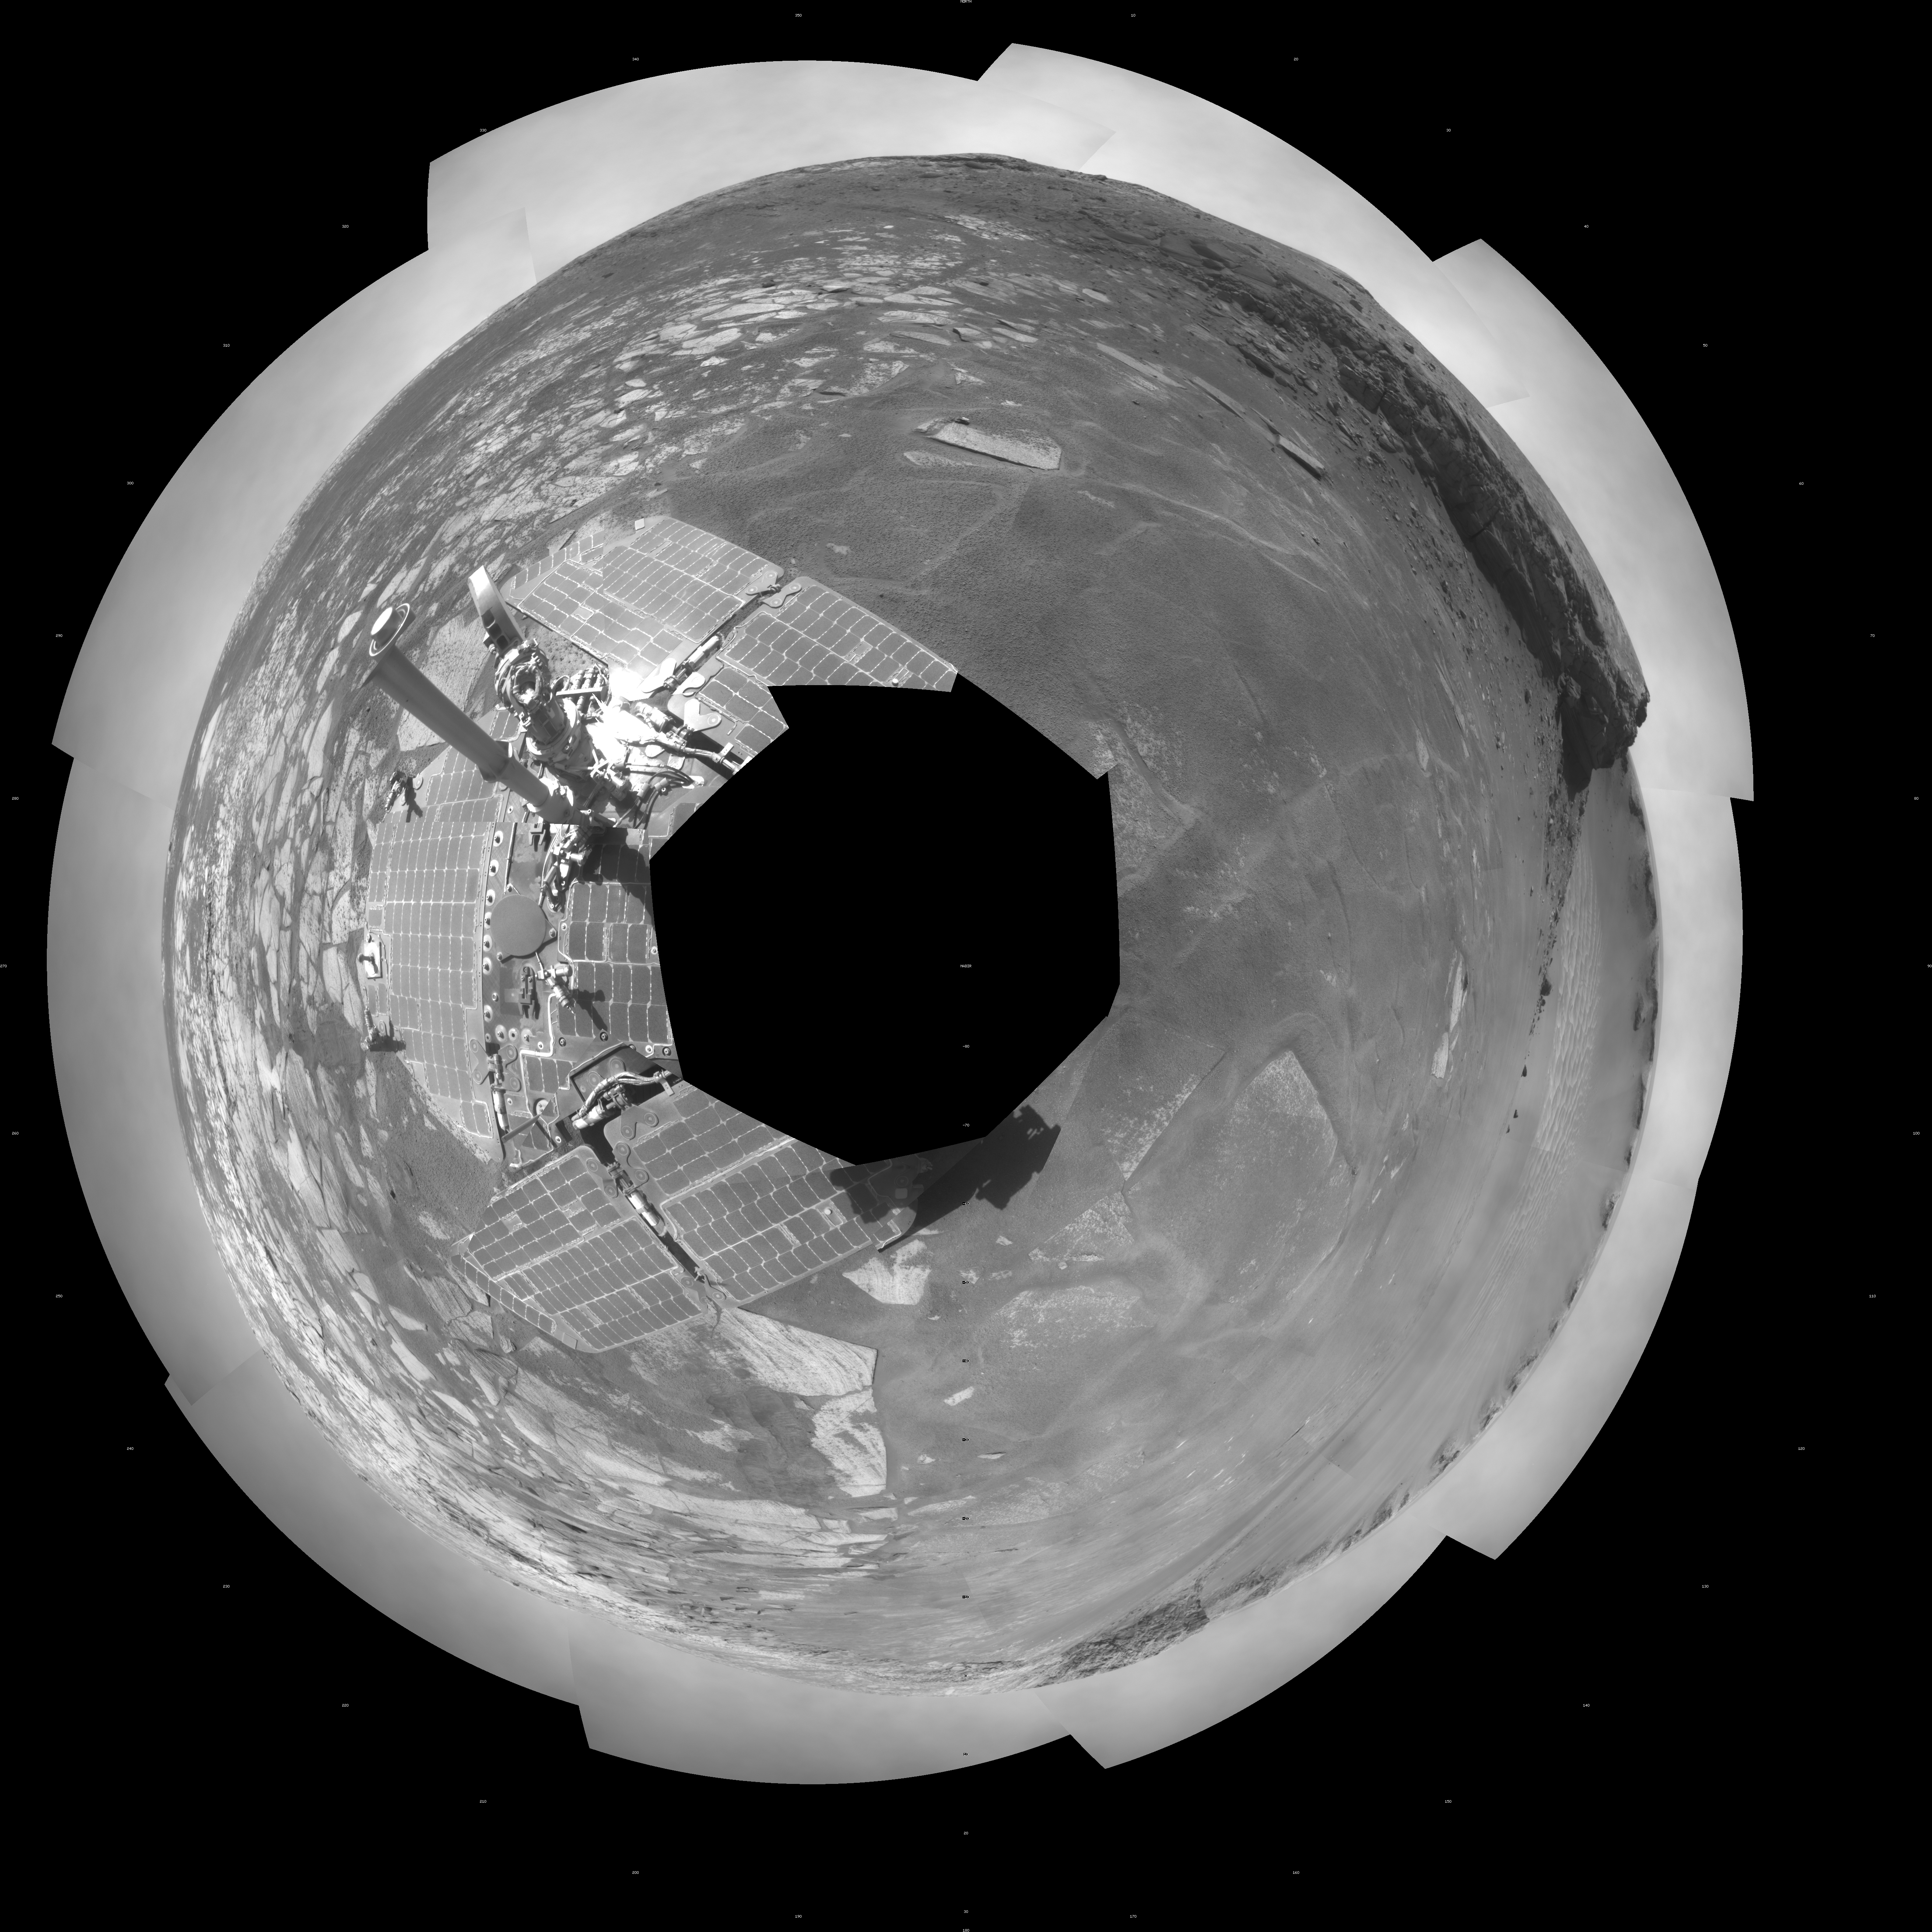

Opportunity View During Exploration in ‘Duck Bay,’ Sols 1506-1510 (Polar)

NASA’s Mars Exploration Rover Opportunity used its navigation camera to take the images combined into this full-circle view of the rover’s surroundings on the 1,506th through 1,510th Martian days, or sols, of Opportunity’s mission on Mars (April 19-23, 2008). North is at the top.

This view is presented as a polar projection with geometric seam correction.

The site is within an alcove called “Duck Bay” in the western portion of Victoria Crater. Victoria Crater is about 800 meters (half a mile) wide. Opportunity had descended into the crater at the top of Duck Bay 7 months earlier. By the time the rover acquired this view, it had examined rock layers inside the rim.

Opportunity was headed for a closer look at the base of a promontory called “Cape Verde,” the cliff at about the 2-o’clock position of this image, before leaving Victoria. The face of Cape Verde is about 6 meters (20 feet) tall. Just clockwise from Cape Verde is the main bowl of Victoria Crater, with sand dunes at the bottom. A promontory called “Cabo Frio,” at the southern side of Duck Bay, stands near the 6-o’clock position of the image.

Credit: NASA/JPL-Caltech